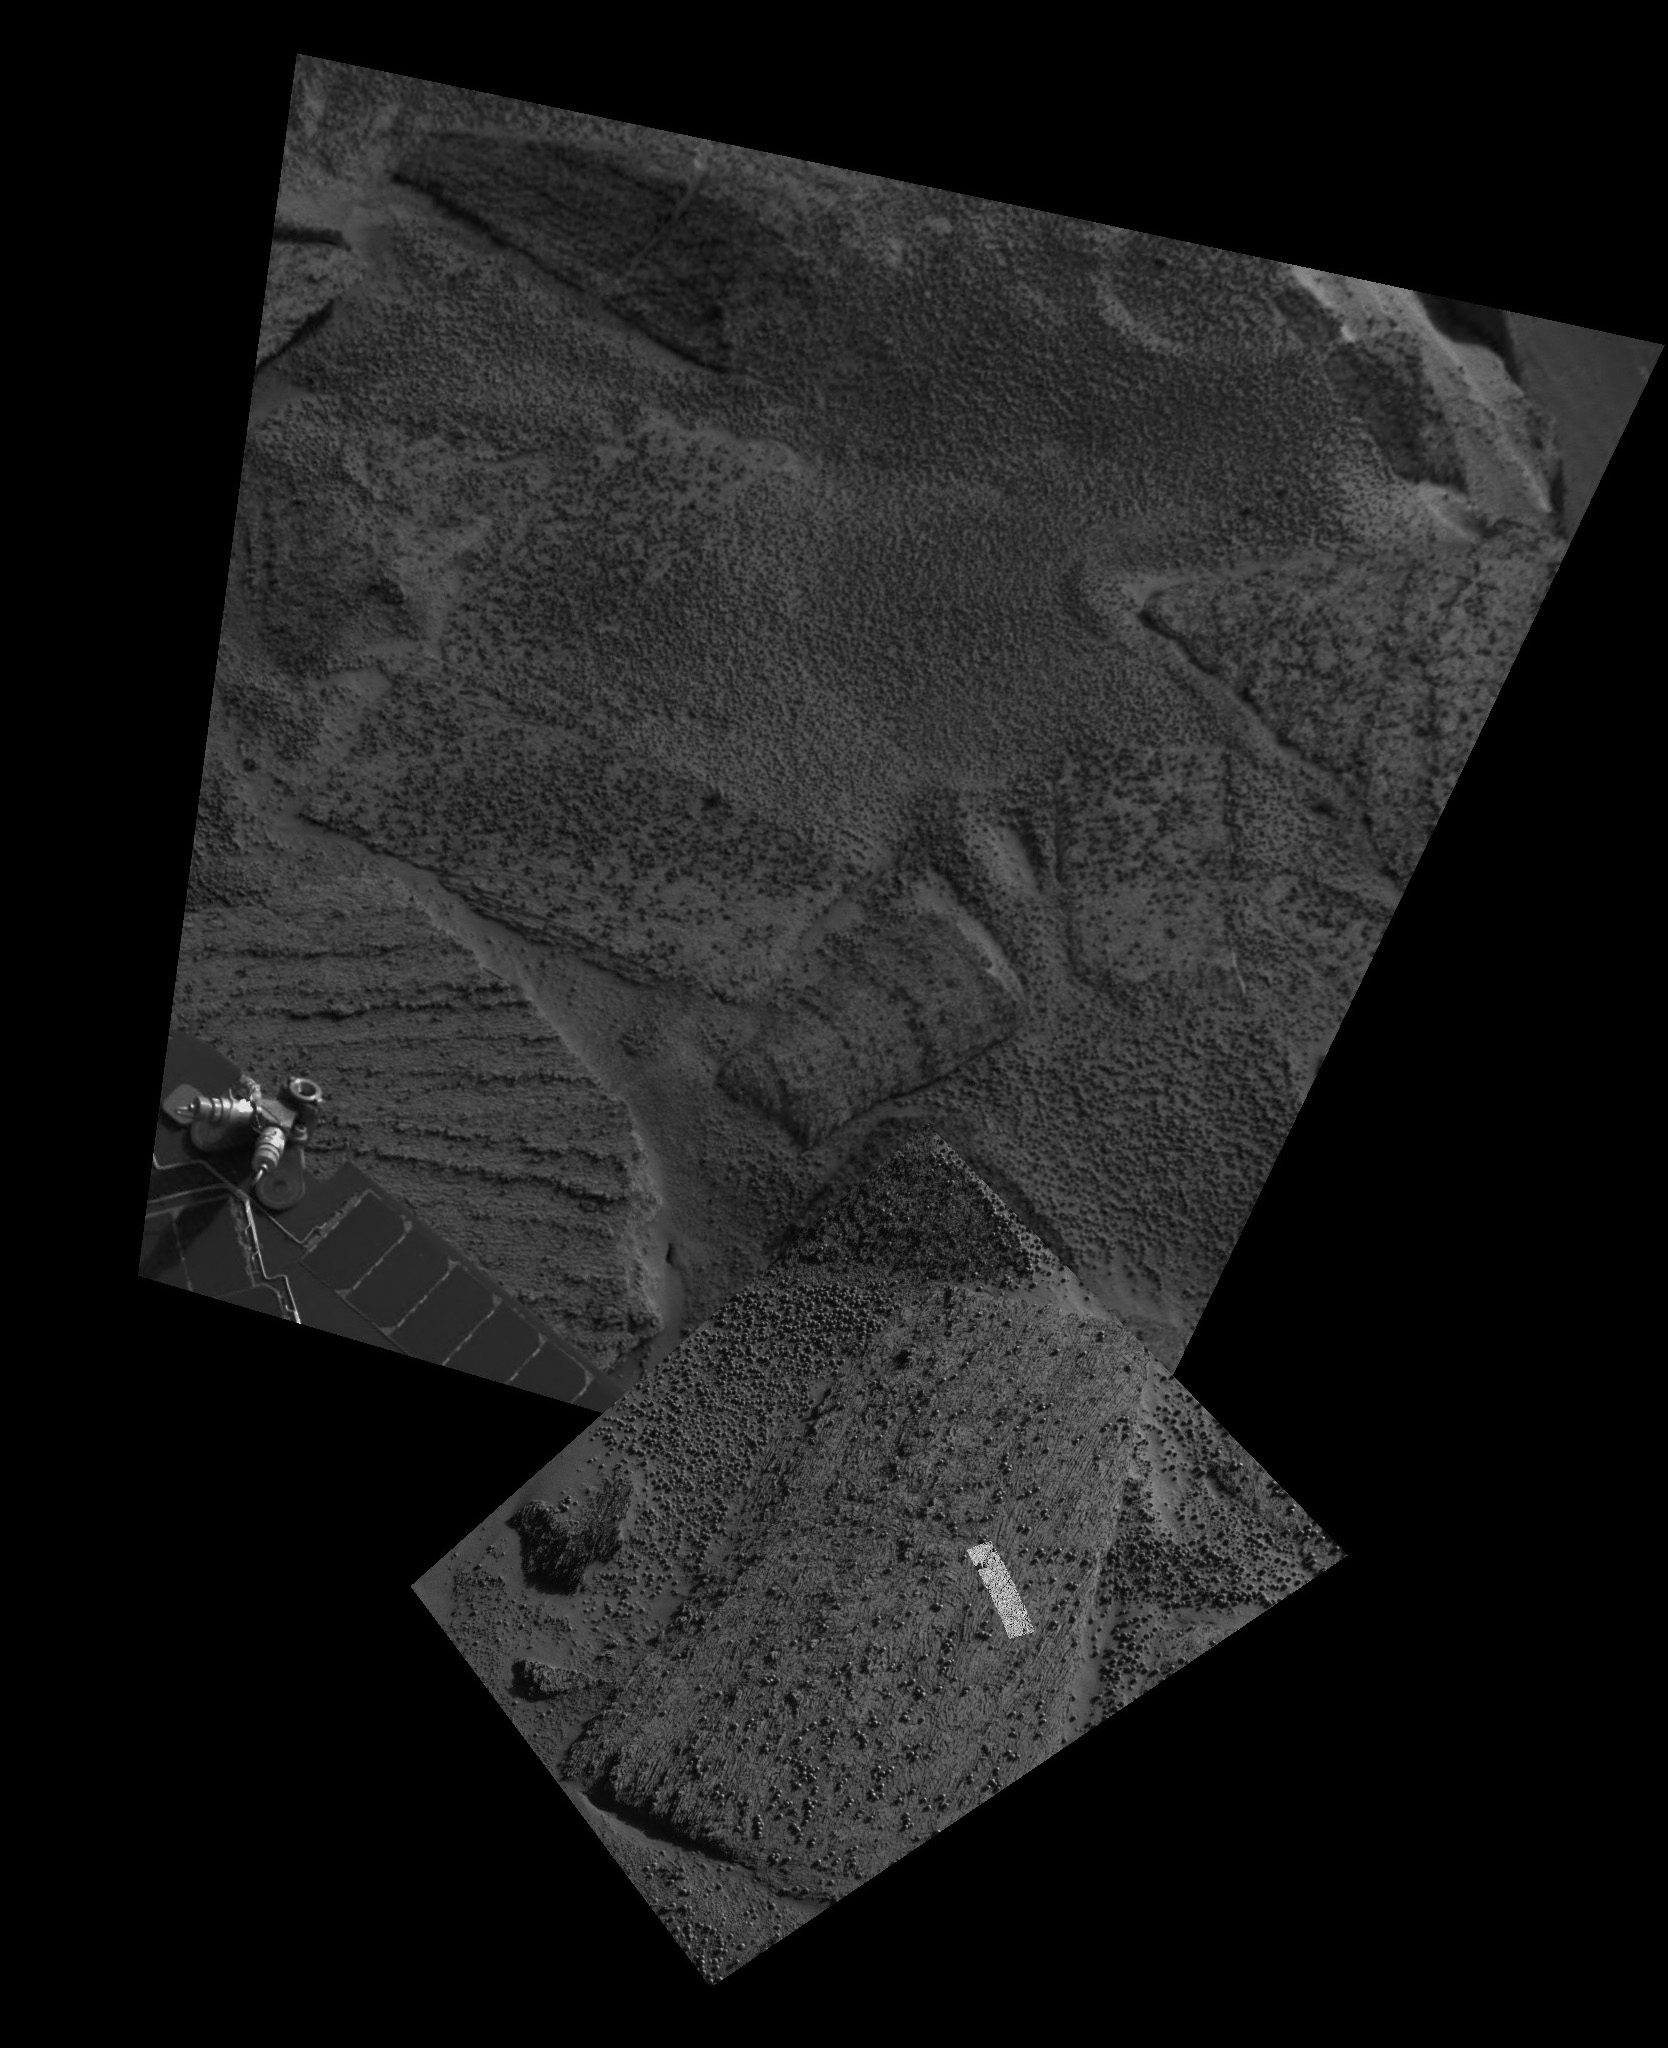

Up Close and Personal

Scientists are investigating the ripples and textures seen in these images, taken by cameras on NASA’s Mars Exploration Rover Opportunity from its position on the southeast side of the rim of “Endurance” Crater. The largest image was taken by the rover’s navigation camera; the inset was taken by the panoramic camera; and the highlighted strip within the inset was taken by the microscopic imager on the rover’s instrument deployment device, or “robotic arm.” Scientists are hoping to determine more about the aqueous history that formed the sulfate outcrops seen in “Eagle” Crater, “Fram” Crater and on the rim of Endurance Crater.

Credit: NASA/JPL/Cornell/USGS